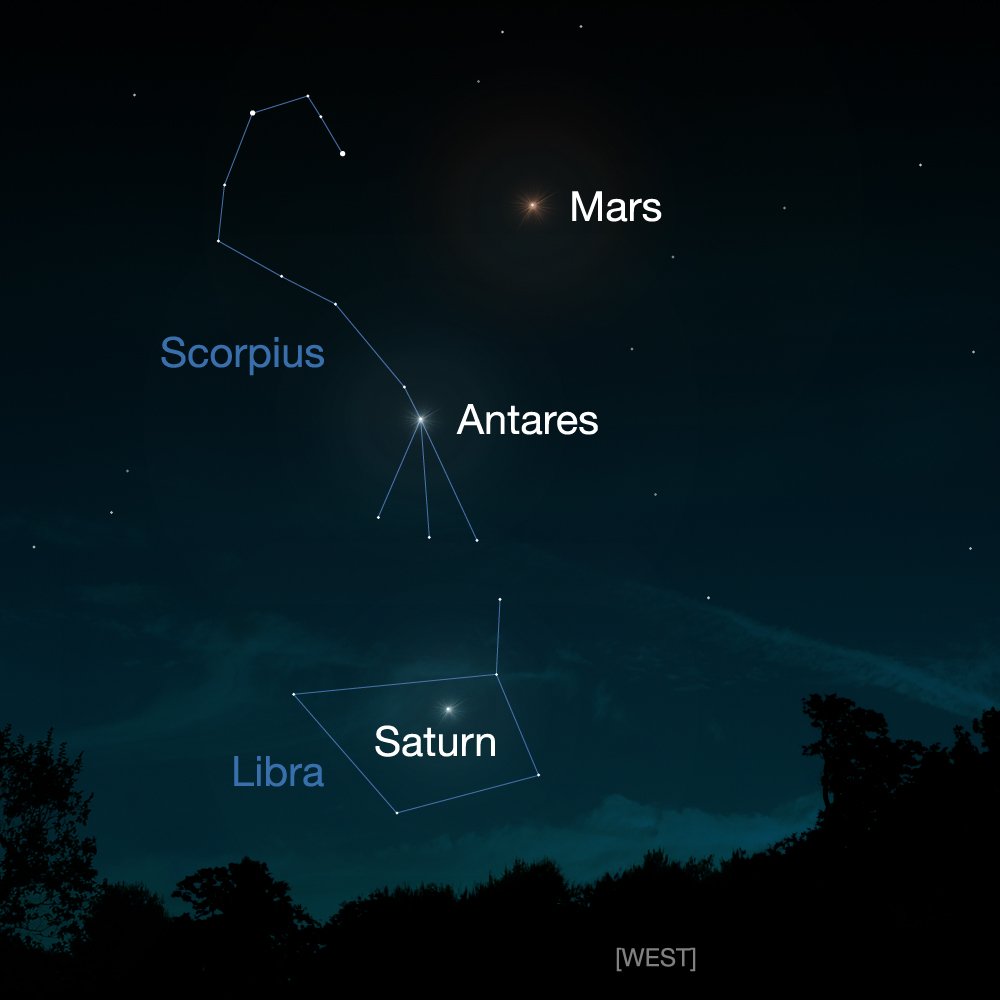

View of Comet Siding Spring from Southern Hemisphere (Artist’s Concept)

Comet Siding Spring will have a close approach to Mars on Oct. 19, 2014. This artist’s concept shows people in the Southern Hemisphere where to look for Mars in the night sky. Mars and the comet may be visible with binoculars.

JPL, a division of the California Institute of Technology, Pasadena, manages the NASA’s Mars Exploration Program for NASA’s Science Mission Directorate, Washington.

Credit: NASA/JPL-Caltech